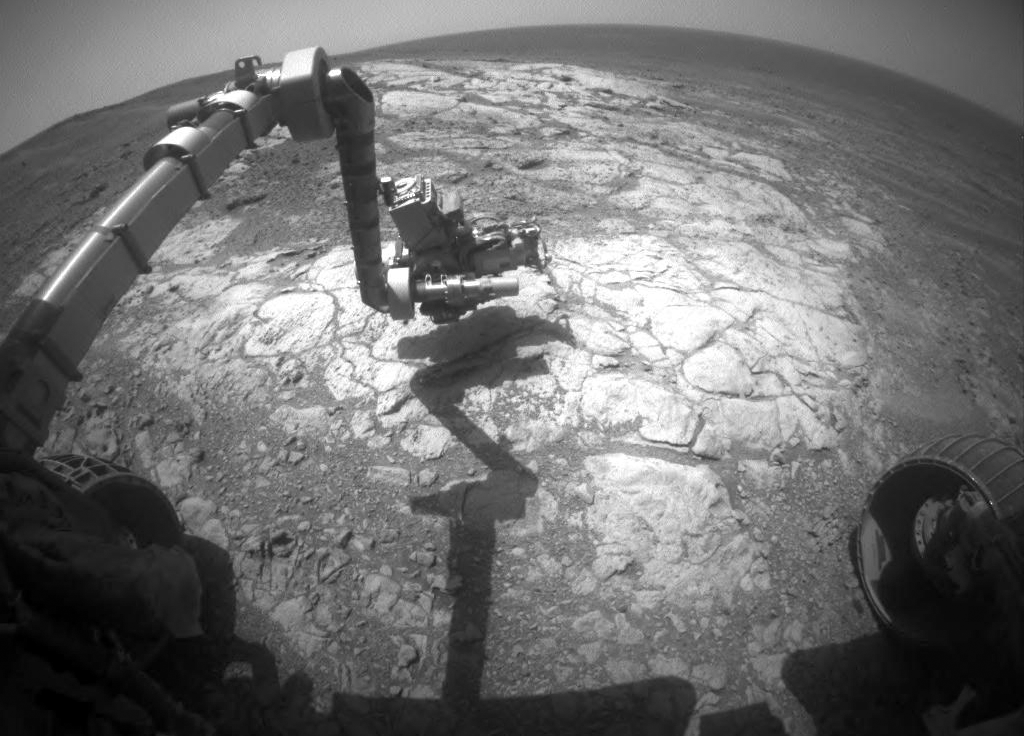

Mars Rover Opportunity Examines Bright ‘Athens’

NASA’s Mars Exploration Rover Opportunity has extended its robotic arm for studying a light-toned rock target called “Athens” in this image from the rover’s front hazard avoidance camera.

The camera recorded this image during the 3,970th Martian day, or sol, of Opportunity’s work on Mars (March 25, 2015). This camera is mounted low on the rover and has a wide-angle lens.

JPL manages the Mars Exploration Rover Project for NASA’s Science Mission Directorate in Washington.

Credit: NASA/JPL-Caltech